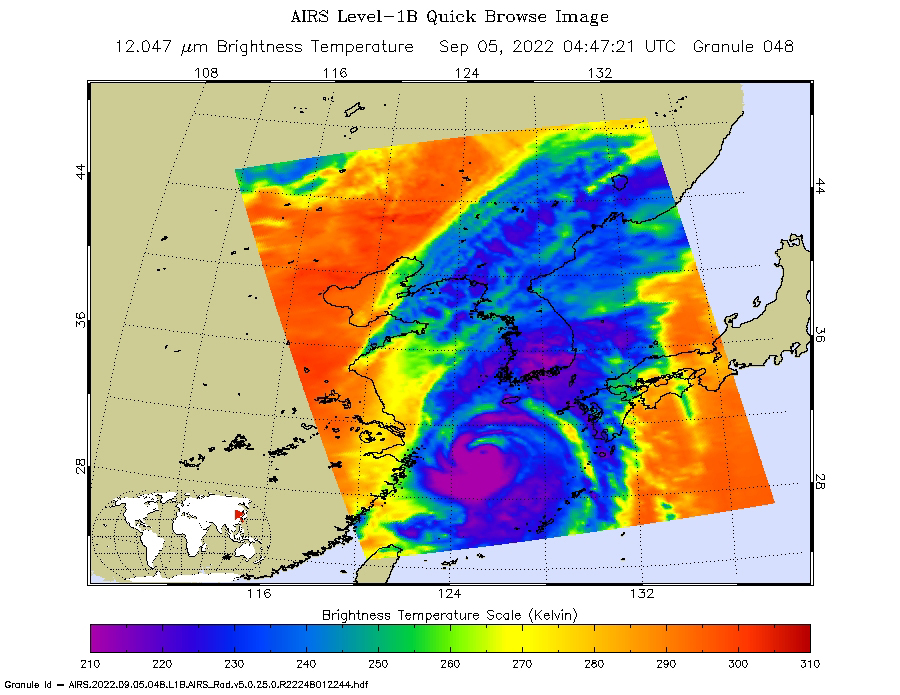

AIRS Images Typhoon Hinnamnor Ahead of Landfall

NASA’s Atmospheric Infrared Sounder (AIRS) instrument aboard the Aqua satellite captured imagery of Typhoon Hinnamnor in the West Pacific Ocean just before 2 p.m. local time on Sept. 5, 2022. Typhoon Hinnamnor was one of the strongest in South Korea’s recorded history, dropping some 40 inches (102 centimeters) of rain and unleashing record winds.

In this infrared AIRS image, the typhoon is moving northward over the Korean Peninsula (center), with the coast of China to the west and the southernmost Japanese islands to the east. The large purple area indicates very cold clouds at about minus 90 degrees Fahrenheit (minus 67 degrees Celsius), carried high into the atmosphere by deep thunderstorms. These storm clouds are associated with very heavy rainfall. The extensive areas of red away from the storm indicate temperatures of around 80 F (26 C), typical of Earth’s daytime surface during late summer. These red areas are mostly cloud-free, with the clear air caused by air motion outward from the cold clouds in the storm center then downward in the surrounding areas.

U.S. Hurricane Hunter planes don’t monitor the vast expanse of the Pacific Ocean, so AIRS and other satellite instruments are essential for tracking typhoons as they grow. AIRS, launched in 2002, was the first instrument to reveal the 3D distribution of rain within tropical storms like Hinnamnor. These 3D images have made a major contribution to our knowledge of how hurricanes and typhoons develop, improving forecasts and saving lives.

AIRS senses infrared and microwave radiation emitted from Earth to provide a 3D look at the planet’s weather and climate, making observations down to Earth’s surface. With more than 2,000 channels sensing different regions of the atmosphere, the system creates a global, 3D map of atmospheric temperature and humidity, cloud amounts and heights, greenhouse gas concentrations and many other atmospheric phenomena. Launched in 2002, AIRS is managed by NASA’s Jet Propulsion Laboratory in Southern California. JPL is a division of Caltech.

Credit: NASA/JPL-Caltech